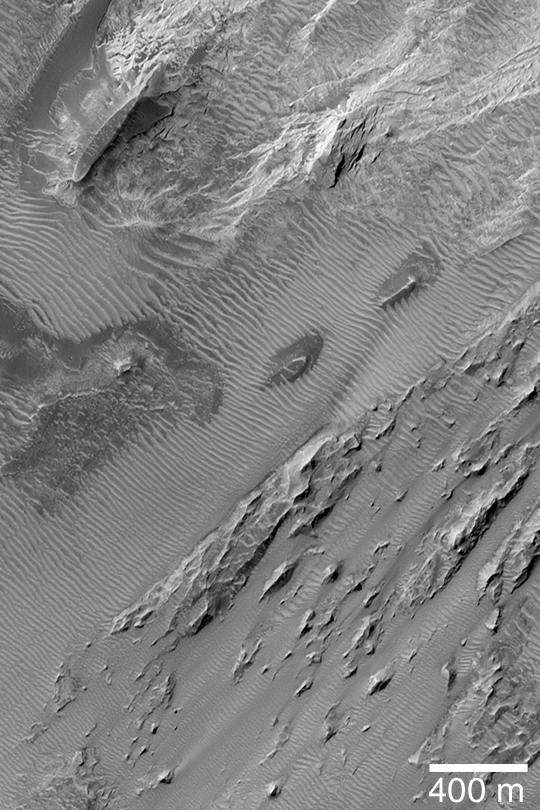

Large, Windblown Ripples

MGS MOC Release No. MOC2-447, 9 August 2003

This Mars Global Surveyor (MGS) Mars Orbiter Camera (MOC) image shows the plethora of large, windblown ripples (or small dunes) among wind-sculpted sedimentary rocks in eastern Candor Chasma. Candor Chasma is one of the troughs of the Valles Marineris, a system of chasms that would stretch all the way across North America if it were on Earth. This picture is located near 7.9°S, 64.9°W. Sunlight illuminates the scene from the left/upper left.

Credit: NASA/JPL/Malin Space Science Systems